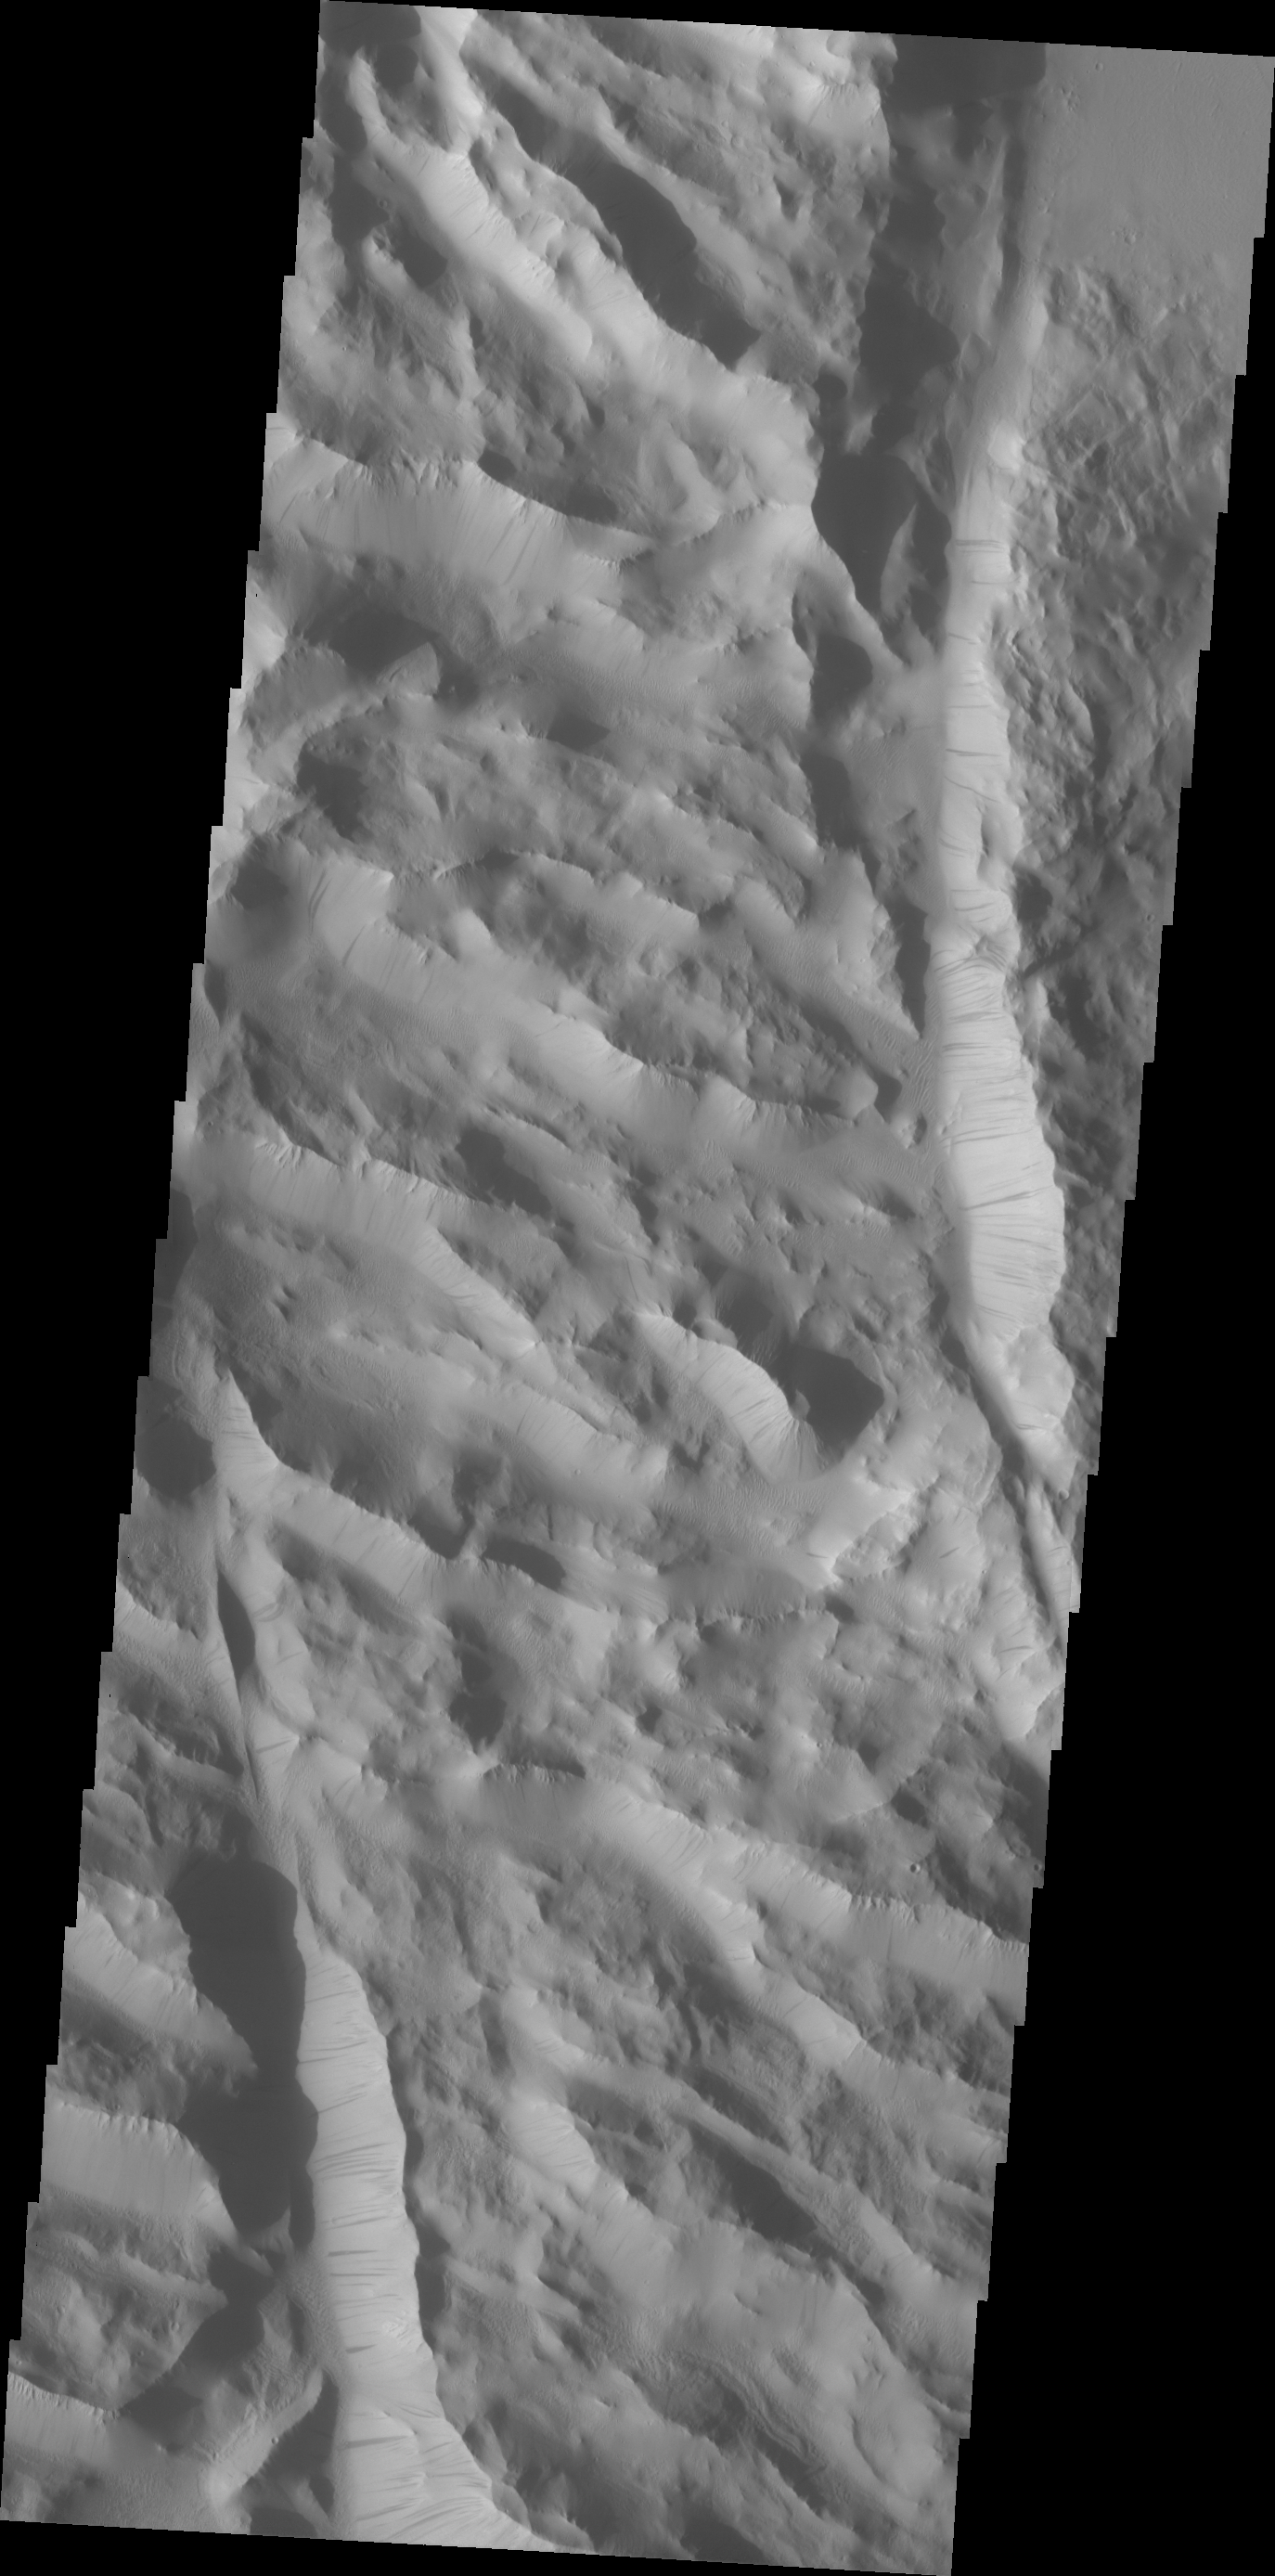

Lycus Sulci

Dark slope steaks mark the ridges of this region in Lycus Sulci.

Credit: NASA/JPL/ASU